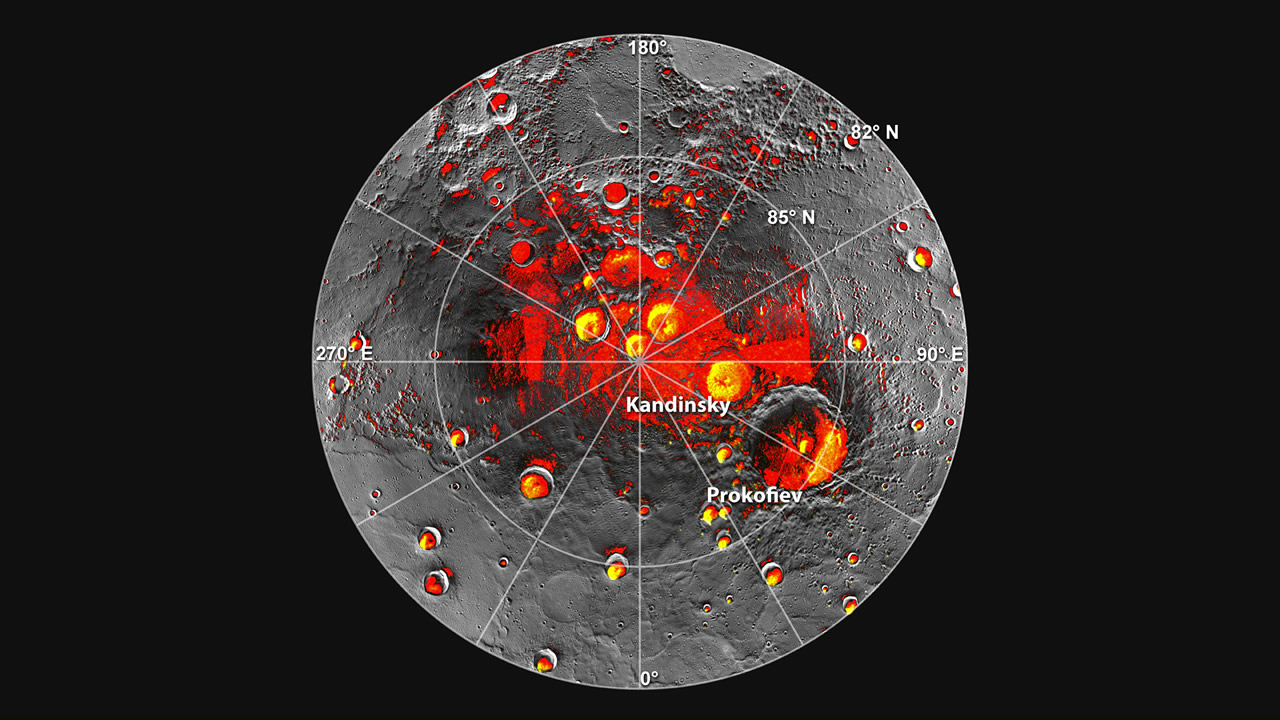

Radar Bright Deposits and Persistent Shadows

Shown in red are areas of Mercury’s north polar region that are in shadow in all images acquired by MESSENGER to date. Image coverage, and mapping of shadows, is incomplete near the pole. The polar deposits imaged by Earth-based radar are in yellow, and the background image is the mosaic of MESSENGER images. This comparison indicates that all of the polar deposits imaged by Earth-based radar are located in areas of persistent shadow as documented by MESSENGER images.

Instrument: Wide Angle Camera of the Mercury Dual Imaging System (MDIS)

The MESSENGER spacecraft is the first ever to orbit the planet Mercury, and the spacecraft’s seven scientific instruments and radio science investigation are unraveling the history and evolution of the Solar System’s innermost planet. Visit the Why Mercury? section of this website to learn more about the key science questions that the MESSENGER mission is addressing. During the one-year primary mission, MDIS acquired 88,746 images and extensive other data sets. MESSENGER is now in a year-long extended mission, during which plans call for the acquisition of more than 80,000 additional images to support MESSENGER’s science goals.

For information regarding the use of images, see the MESSENGER image use policy.

Credit: NASA/Johns Hopkins University Applied Physics Laboratory/Carnegie Institution of Washington